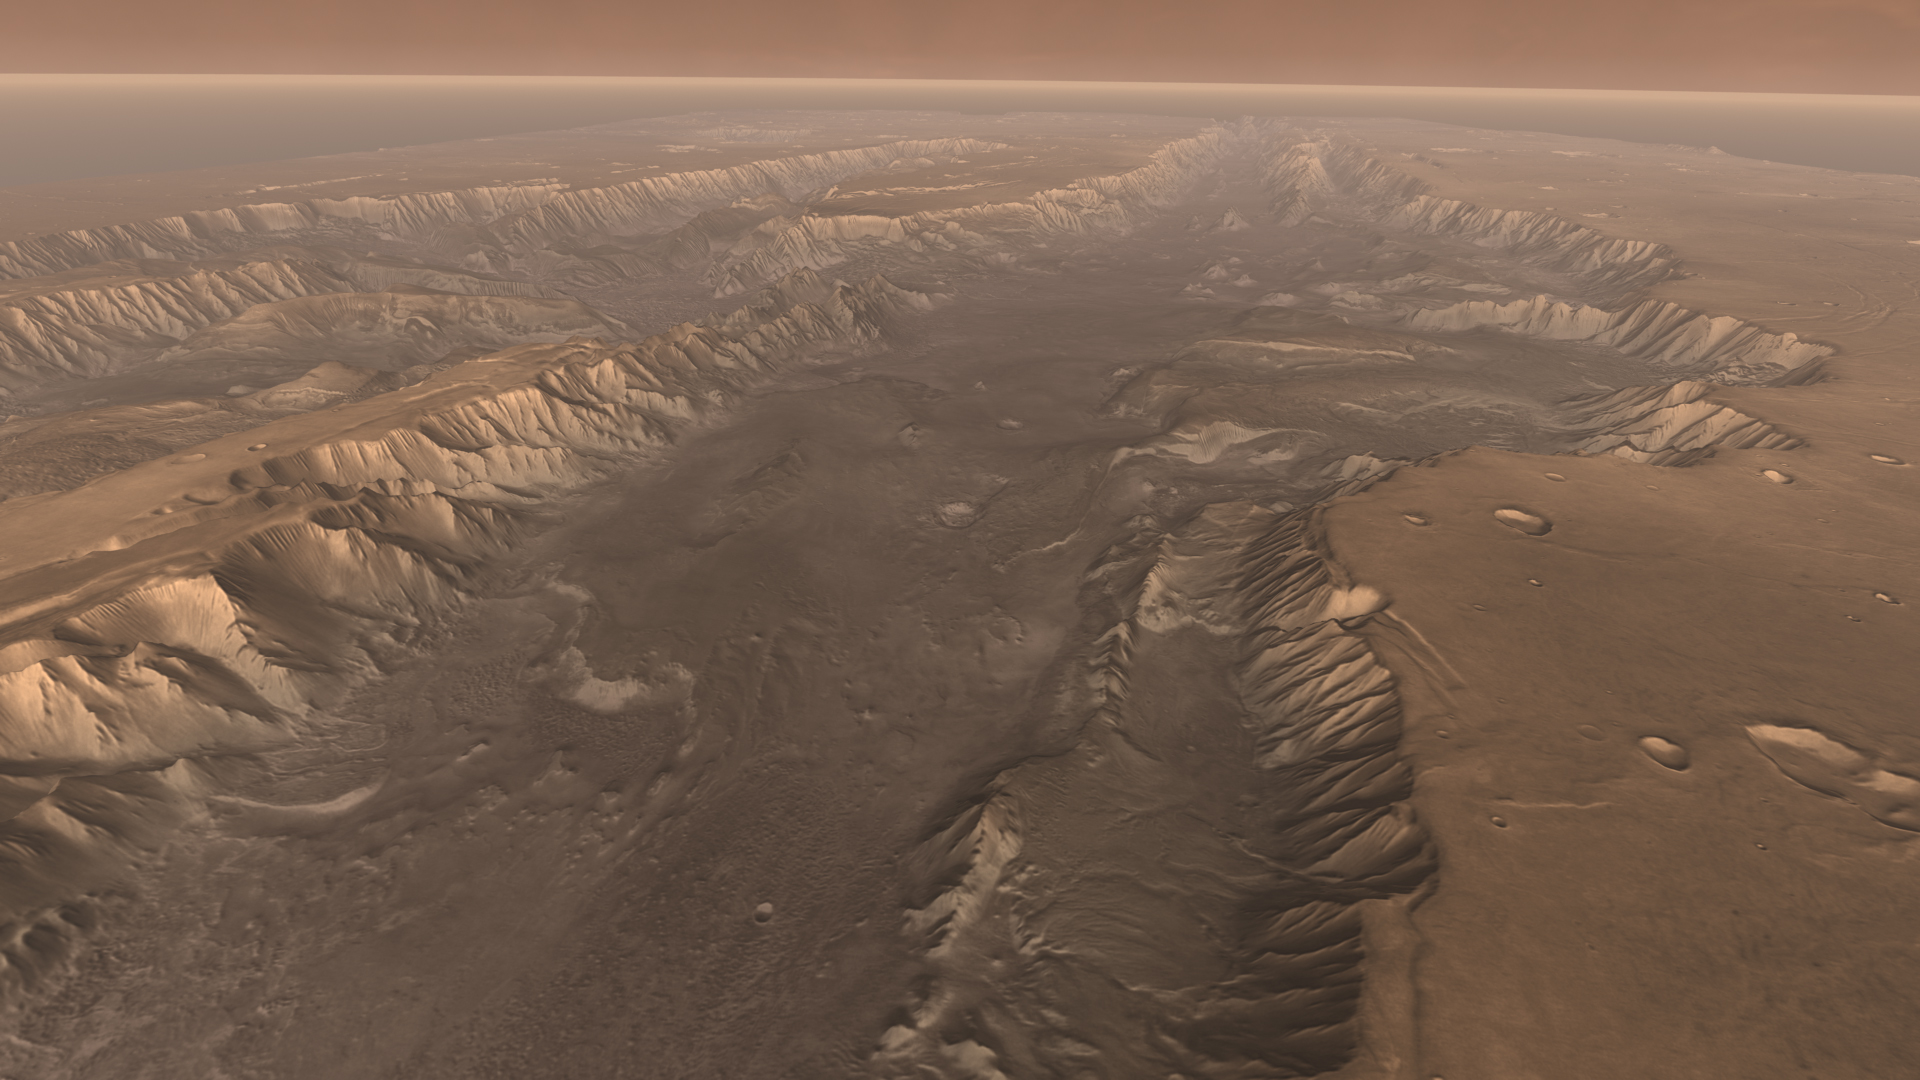

High View of Melas

Soaring high above Valles Marineris, the “Grand Canyon of Mars,” viewers look down and catch a sight resembling parts of the desert West of the United States, but on a vastly greater scale. Here the canyon averages over a hundred miles wide, and its floor is heaped with rocks, sediments, and landslide debris. Within the canyon walls lie possibly hundreds of layers filling many pages of Mars’ geologic record.

This scene comes from “Flight Through Mariner Valley,” an exciting video produced for NASA by the Jet Propulsion Laboratory. The video takes viewers on a simulated flight into Valles Marineris, where they explore its scenic wonders as their imaginary scout ship dives low over landslides and races through winding canyons.

The video features high-resolution images from Arizona State University’s Thermal Emission Imaging System multi-band camera on NASA’s Mars Odyssey. The images, which show details as small as 300 meters (1,000 feet) across, were taken at infrared wavelengths during the Martian daytime. Scientists joined hundreds of individual frames from the camera into a giant mosaic, then colored the mosaic to approximate how Mars would appear to the human eye.

To give the mosaic depth and height, moviemakers fitted it to a computerized topographic model for Valles Marineris. This was developed using hundreds of thousands of altitude measurements by the Mars Orbiter Laser Altimeter, an instrument on NASA’s Mars Global Surveyor spacecraft.

Credit: NASA/JPL/Arizona State University